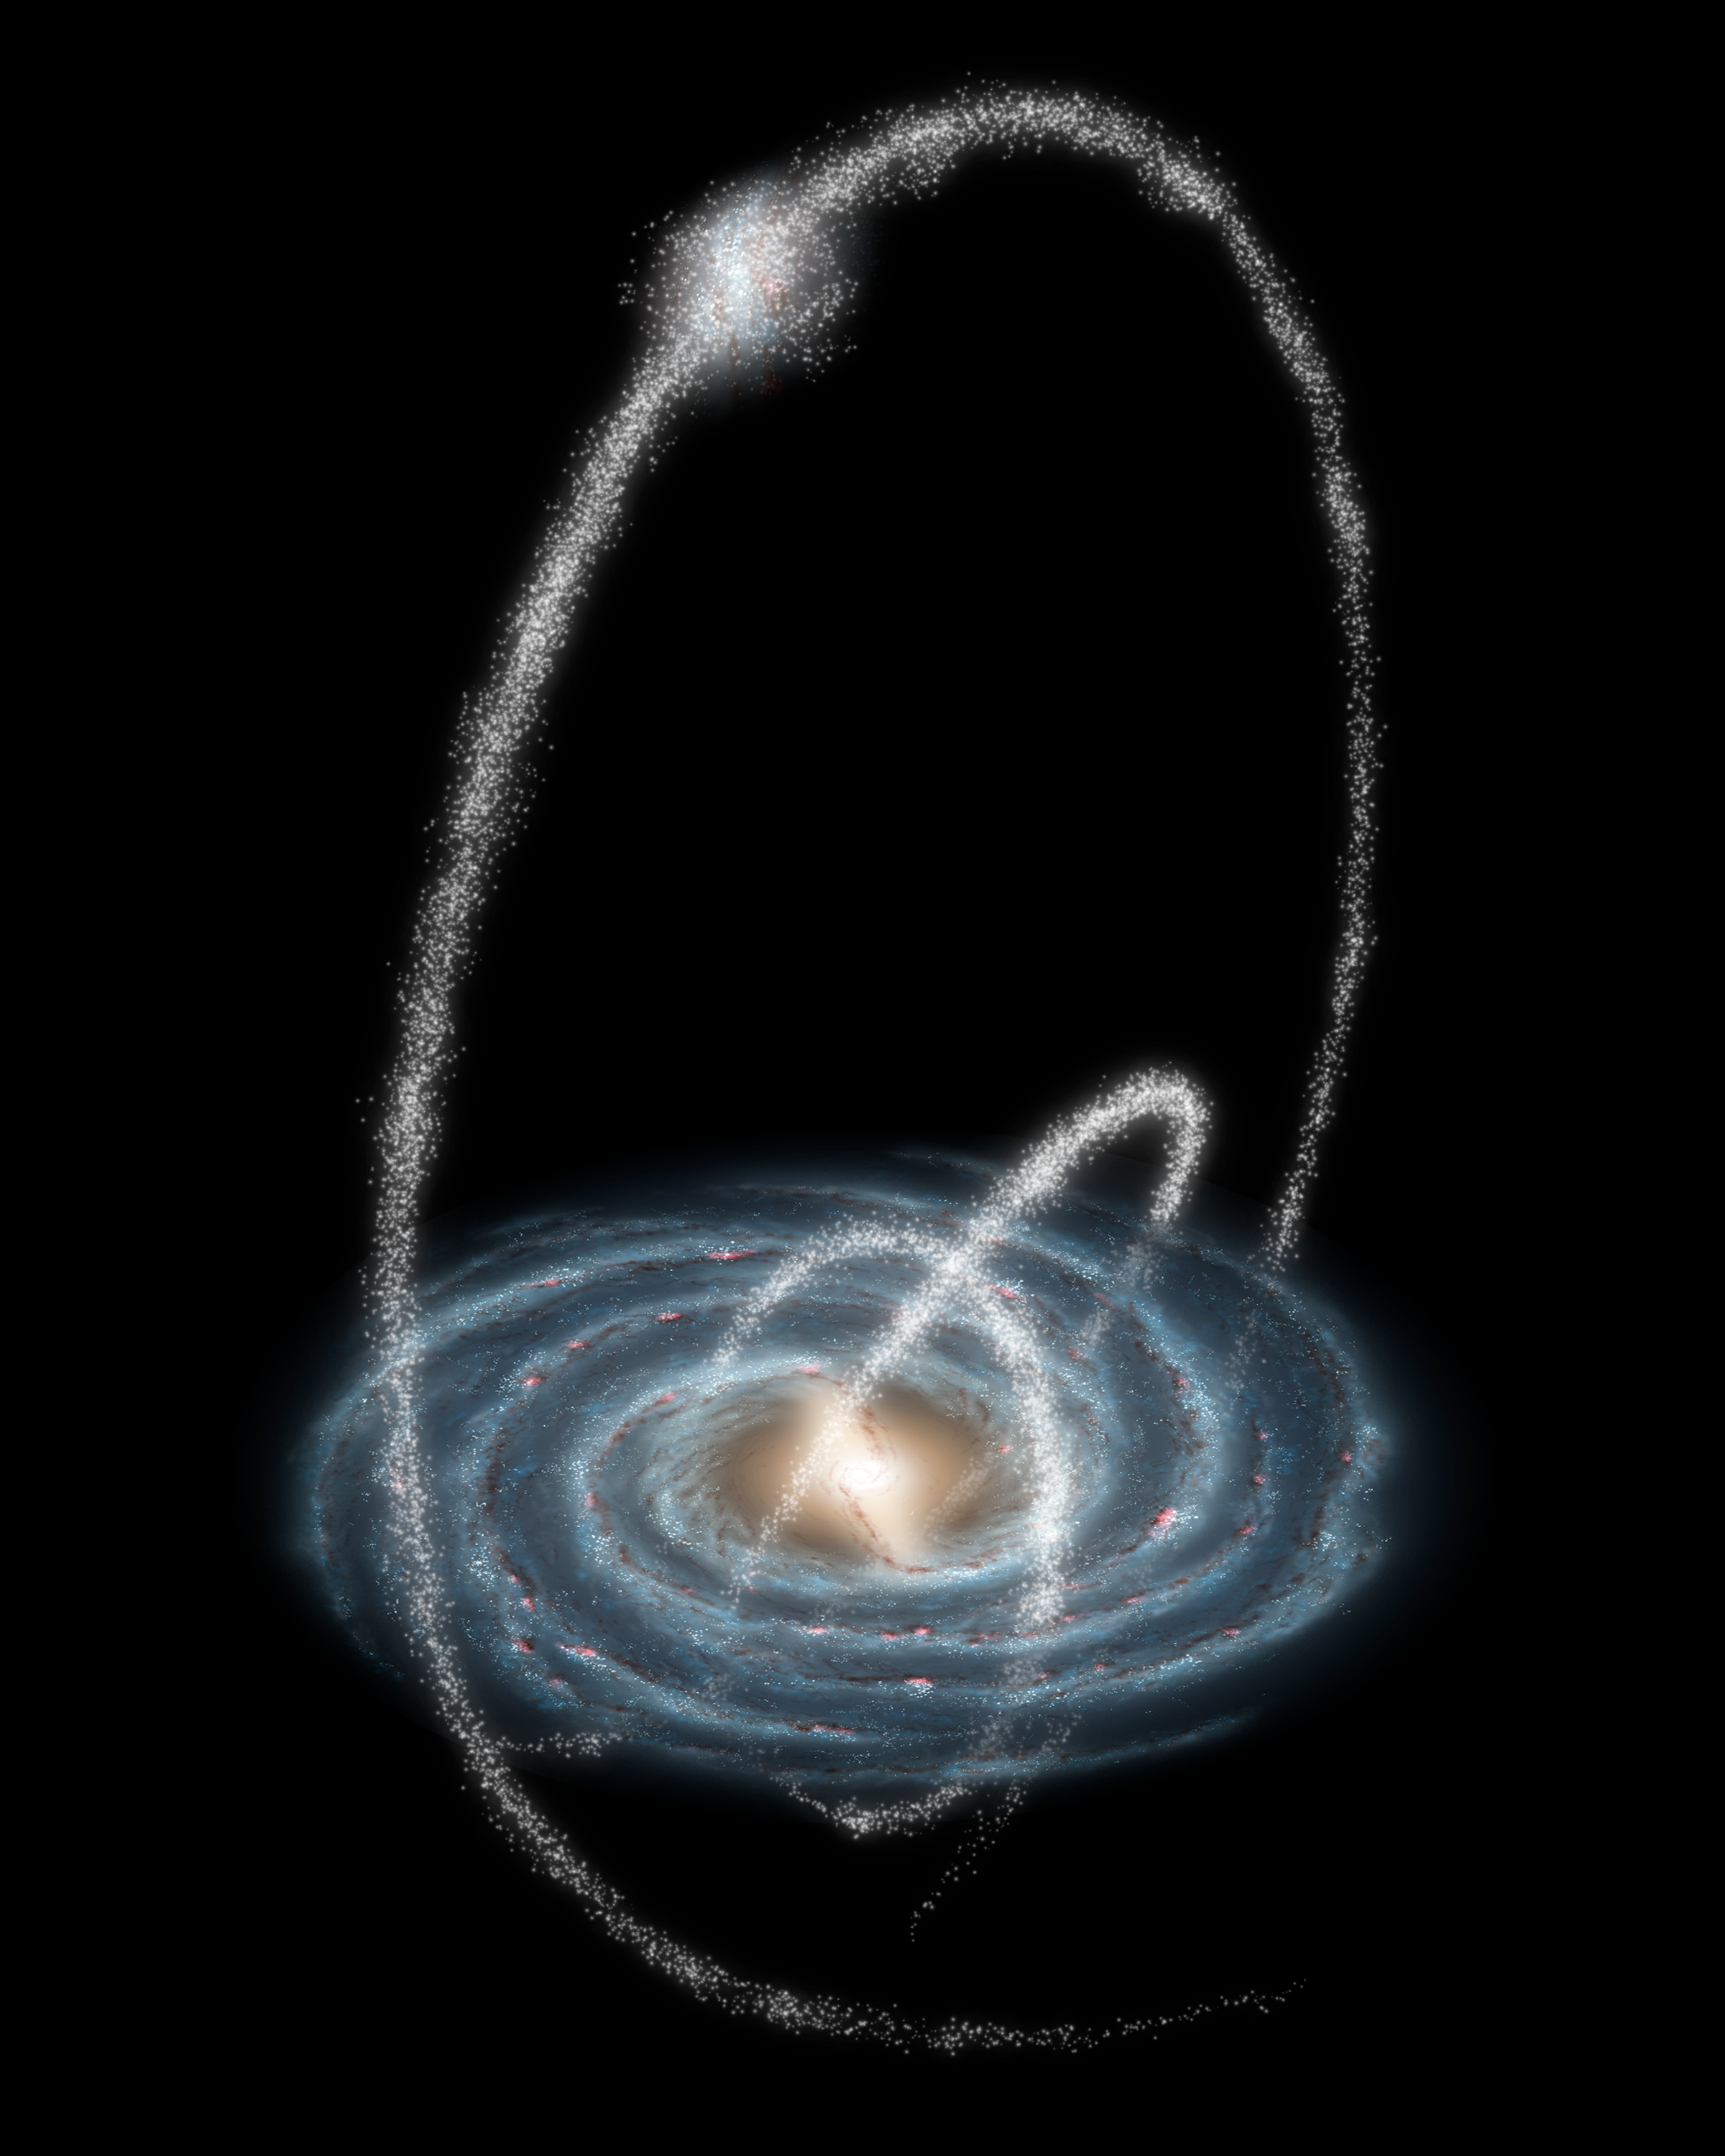

Rings Around the Galaxy

Three newly-discovered streams arcing high over the Milky Way Galaxy are remnants of cannibalized galaxies and star clusters. The streams are between 13,000 and 130,000 light-years distant from Earth and extend over much of the Northern sky.

Two of the newly discovered streams are almost certainly the remains of ancient star clusters. Known to astronomers as globular clusters, these giant stellar cities contain between tens of thousands and millions of stars. Though only about 150 globular clusters orbit the Milky Way today, they may once have numbered in the thousands.

Over billions of years, the relentless gravitational stresses inflicted on them by our galaxy have slowly torn them apart, leaving behind long, thin streams of stars. Once crowded so closely together that they could sometimes actually collide, these stars are now separated by many light-years, trailing one another at half a million miles an hour through the dark and lonely reaches of the galactic halo.

The third stream is spread over a much larger region of the sky, and is most likely the scattered remains of a dwarf galaxy. Such dwarf galaxies may contain up to 100 million stars, along with sometimes substantial amounts of mysterious "dark matter." While the Milky Way galaxy currently hosts a family of 20 or so known dwarf galaxies, scientists who study the growth of galaxies in the early universe have long been puzzled as to why we don't see hundreds of them.

Credit: NASA/JPL-Caltech/R. Hurt (SSC/Caltech)